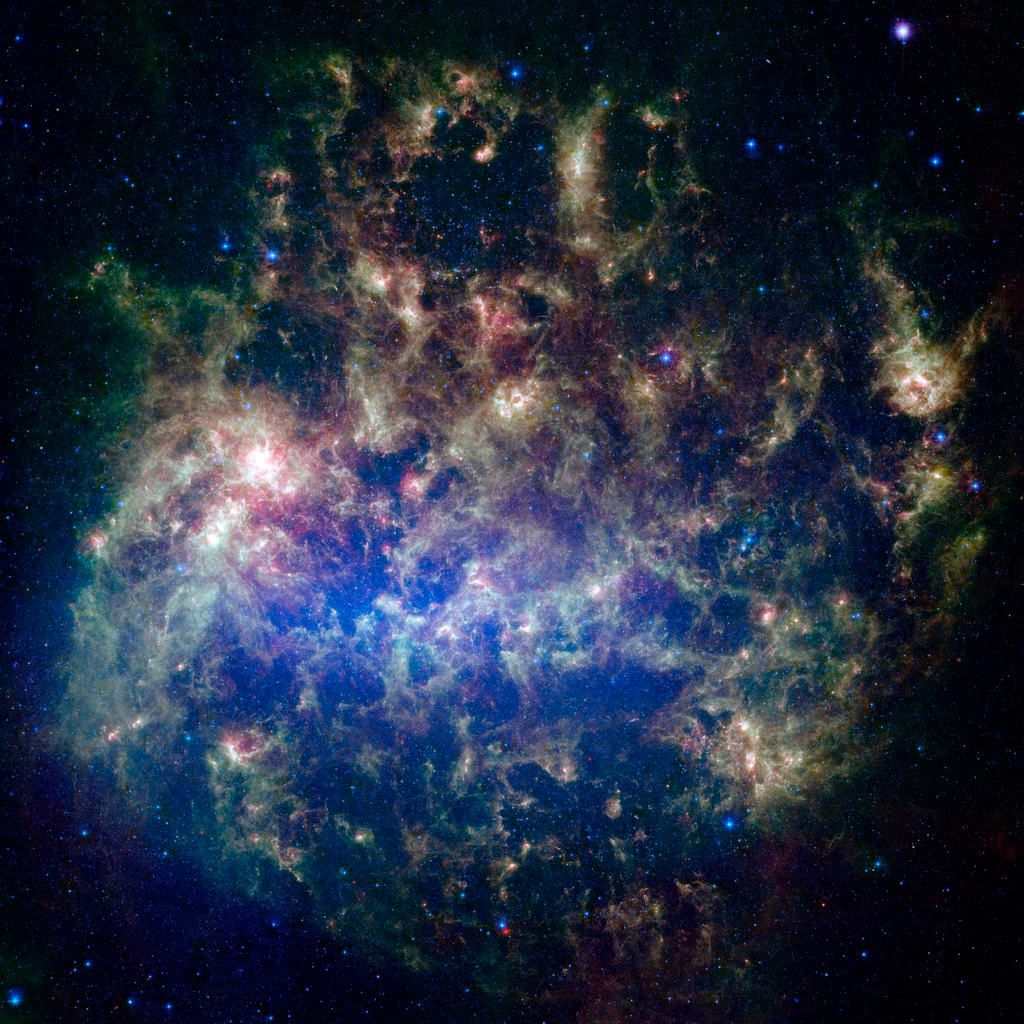

Large Magellanic Cloud in the Infrared

This vibrant image from NASA's Spitzer Space Telescope shows the Large Magellanic Cloud, a satellite galaxy to our own Milky Way galaxy.

The infrared image, a mosaic of 300,000 individual tiles, offers astronomers a unique chance to study the lifecycle of stars and dust in a single galaxy. Nearly one million objects are revealed for the first time in this Spitzer view, which represents about a 1,000-fold improvement in sensitivity over previous space-based missions. Most of the new objects are dusty stars of various ages populating the Large Magellanic Cloud; the rest are thought to be background galaxies.

The blue color in the picture, seen most prominently in the central bar, represents starlight from older stars. The chaotic, bright regions outside this bar are filled with hot, massive stars buried in thick blankets of dust. The red color around these bright regions is from dust heated by stars, while the red dots scattered throughout the picture are either dusty, old stars or more distant galaxies. The greenish clouds contain cooler interstellar gas and molecular-sized dust grains illuminated by ambient starlight.

Astronomers say this image allows them to quantify the process by which space dust the same stuff that makes up planets and even people is recycled in a galaxy. The picture shows dust at its three main cosmic hangouts: around the young stars, where it is being consumed (red-tinted, bright clouds); scattered about in the space between stars (greenish clouds); and in expelled shells of material from old stars (randomly-spaced red dots).

The Large Magellanic Cloud, located 160,000 light-years from Earth, is one of a handful of dwarf galaxies that orbit our own Milky Way. It is approximately one-third as wide as the Milky Way, and, if it could be seen in its entirety, would cover the same amount of sky as a grid of about 480 full moons. About one-third of the entire galaxy can be seen in the Spitzer image.

This picture is a composite of infrared light captured by Spitzer. Light with wavelengths of 3.6 (blue) and 8 (green) microns was captured by the telescope's infrared array camera; 24-micron light (red) was detected by the multiband imaging photometer.

Credit: NASA/JPL-Caltech/M. Meixner (STScI) & the SAGE Legacy Team